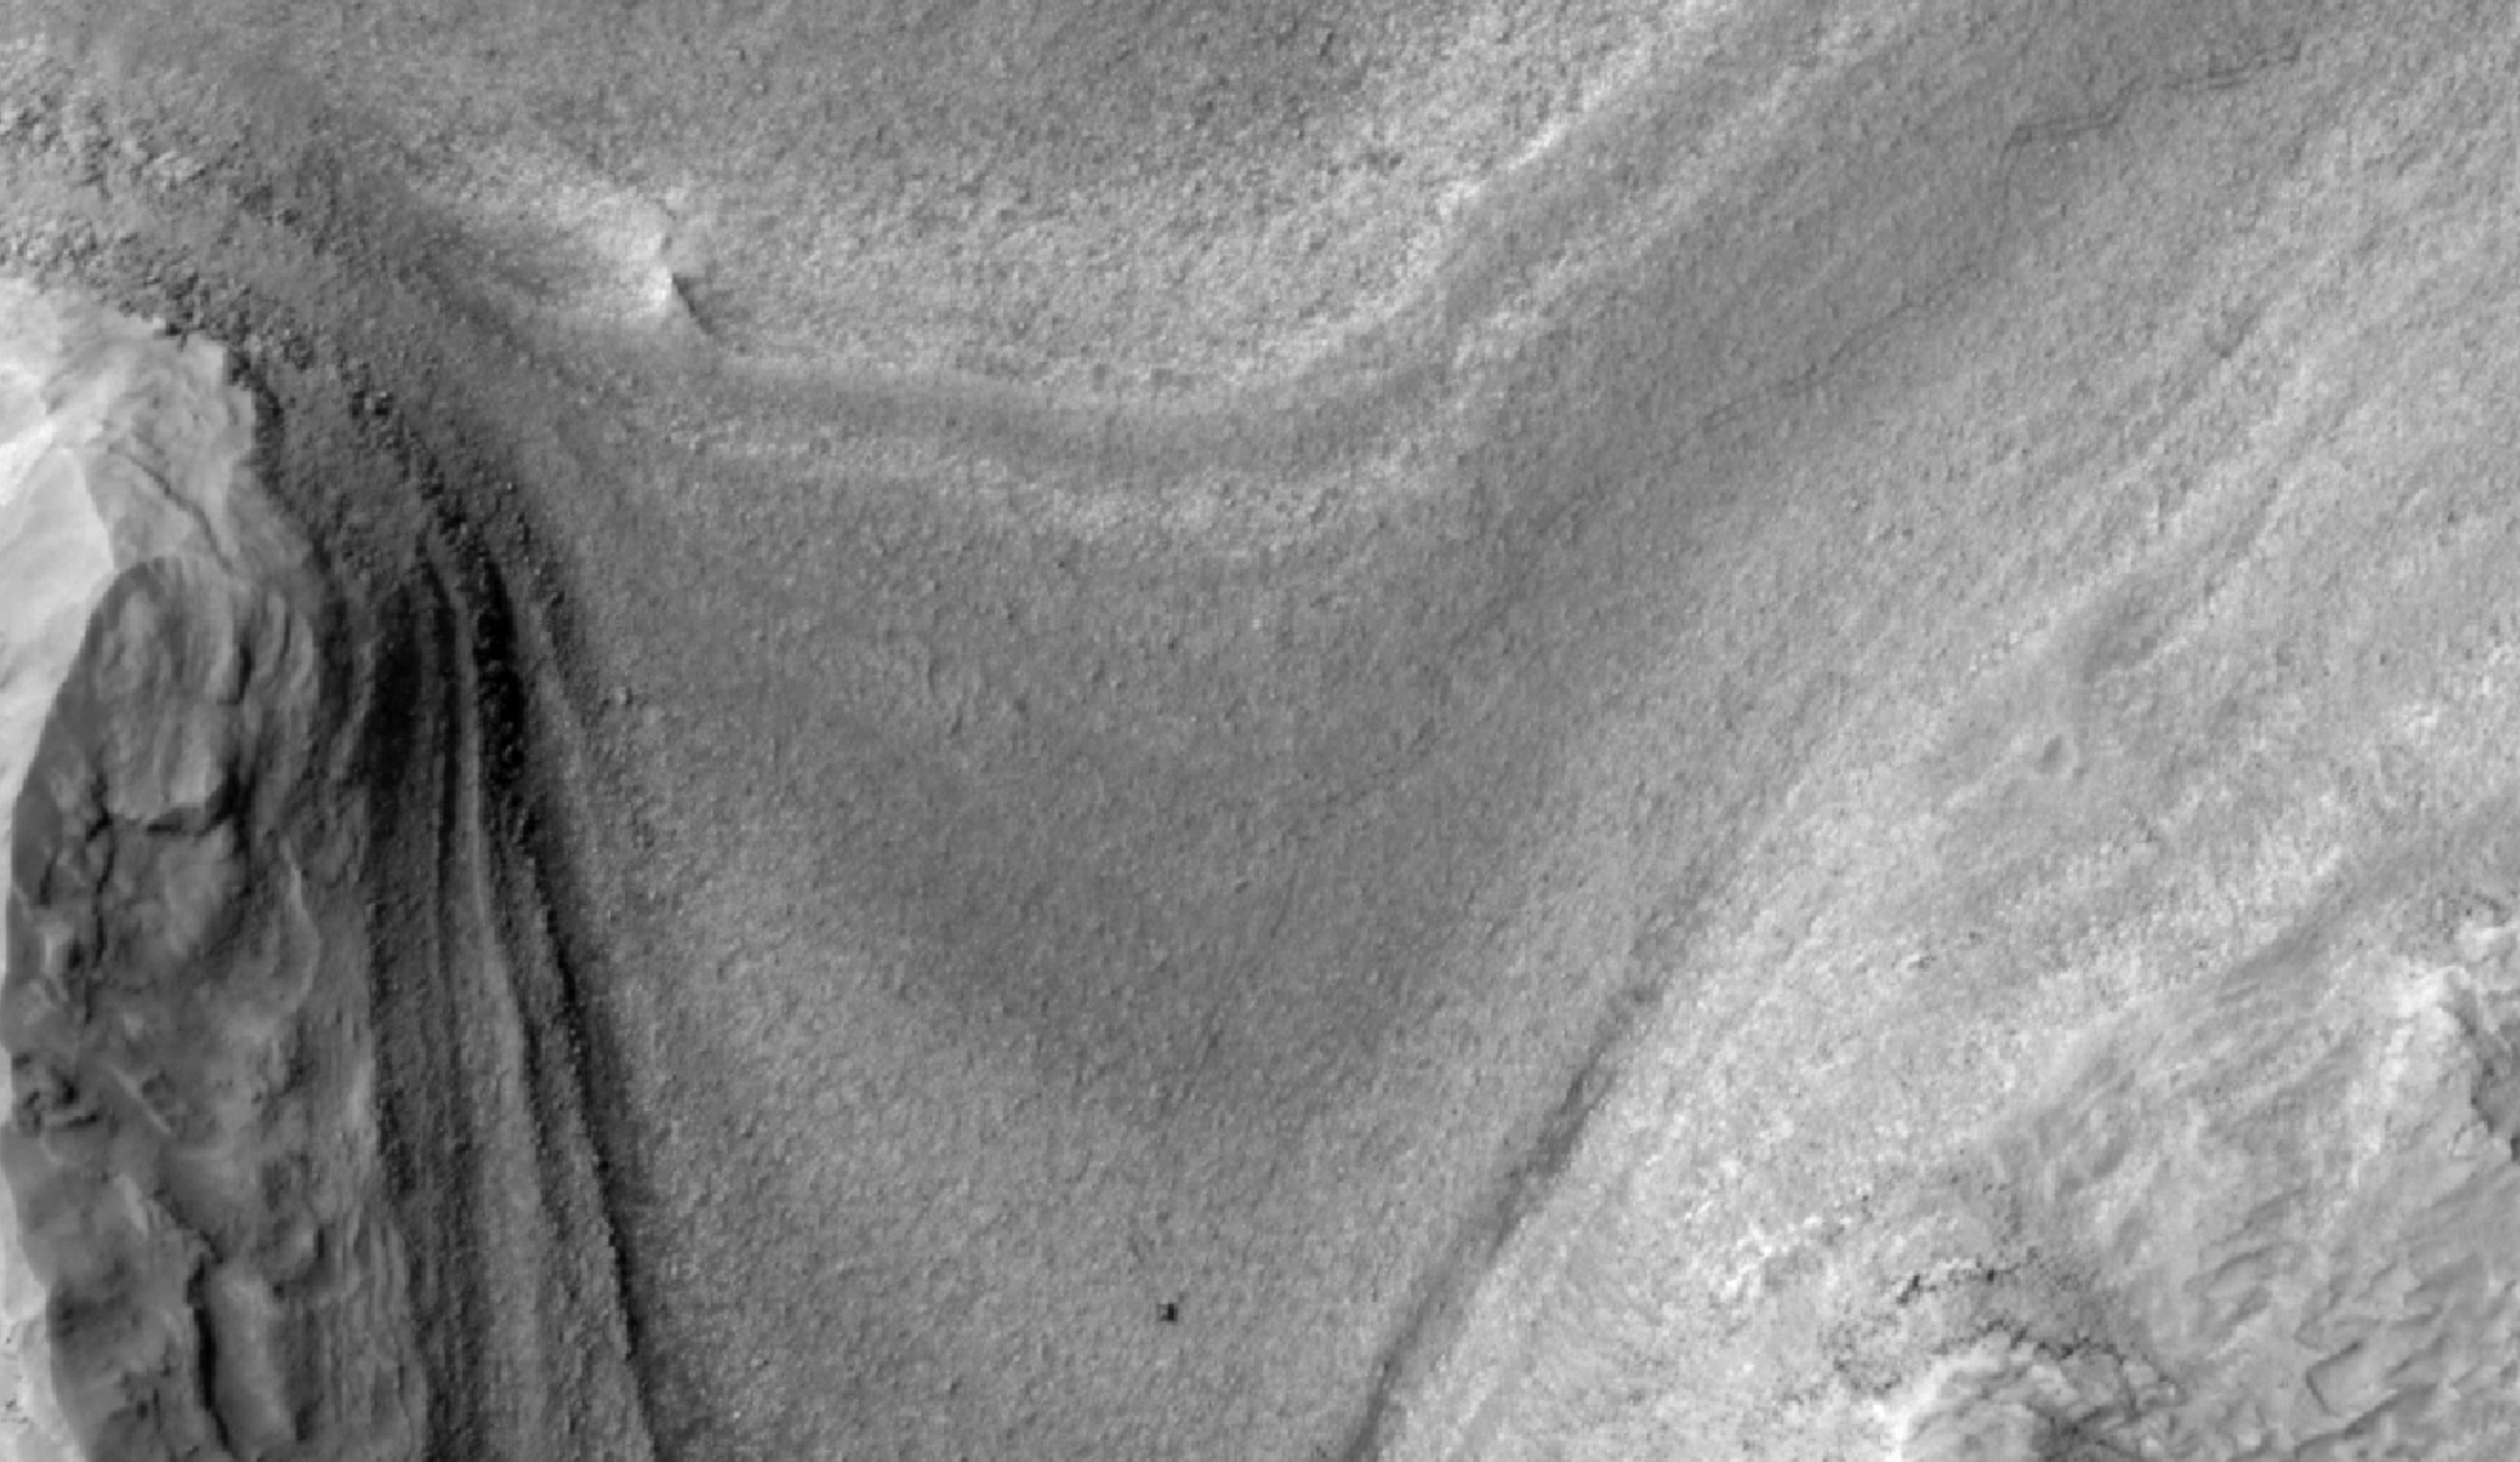

HiRISE Views Curiosity During a Drive

NASA’s Curiosity Mars rover appears as a dark speck in this view captured on Feb. 28, 2025, by the High-Resolution Imaging Science Experiment (HiRISE) camera aboard NASA’s Mars Reconnaissance Orbiter. At the time this image was taken, Curiosity was driving. It’s likely the first time HiRISE has captured the rover while it was in motion. Trailing Curiosity are the rover’s tracks, which can linger on the Martian surface for months before being erased by the wind.

The tracks are evidence of multiple days of driving as Curiosity made its way to a region full of potential boxwork formations, believed to be the result of ancient groundwater in this region of Mount Sharp, a 3-mile-tall (5-kilometer-tall) mountain Curiosity has been ascending since 2014.

When HiRISE takes an image, the majority of the scene is in black-and-white, with a strip of color down the middle. While HiRISE has captured Curiosity in color before, this time the rover happened to fall within the black-and-white part of the image.

Figure A is a version of the image where the contrast has been enhanced to make the tracks stand out more.

Figure B is the same contrast-enhanced version with a scale bar representing 25 meters (82 feet) added to the image.

Curiosity was built by NASA’s Jet Propulsion Laboratory, which is managed by Caltech in Pasadena, California. JPL leads the mission on behalf of NASA’s Science Mission Directorate (SMD) in Washington.

The University of Arizona, in Tucson, operates HiRISE, which was built by BAE Systems in Boulder, Colorado. JPL manages the Mars Reconnaissance Orbiter for SMD.

Credit: NASA/JPL-Caltech/University of Arizona